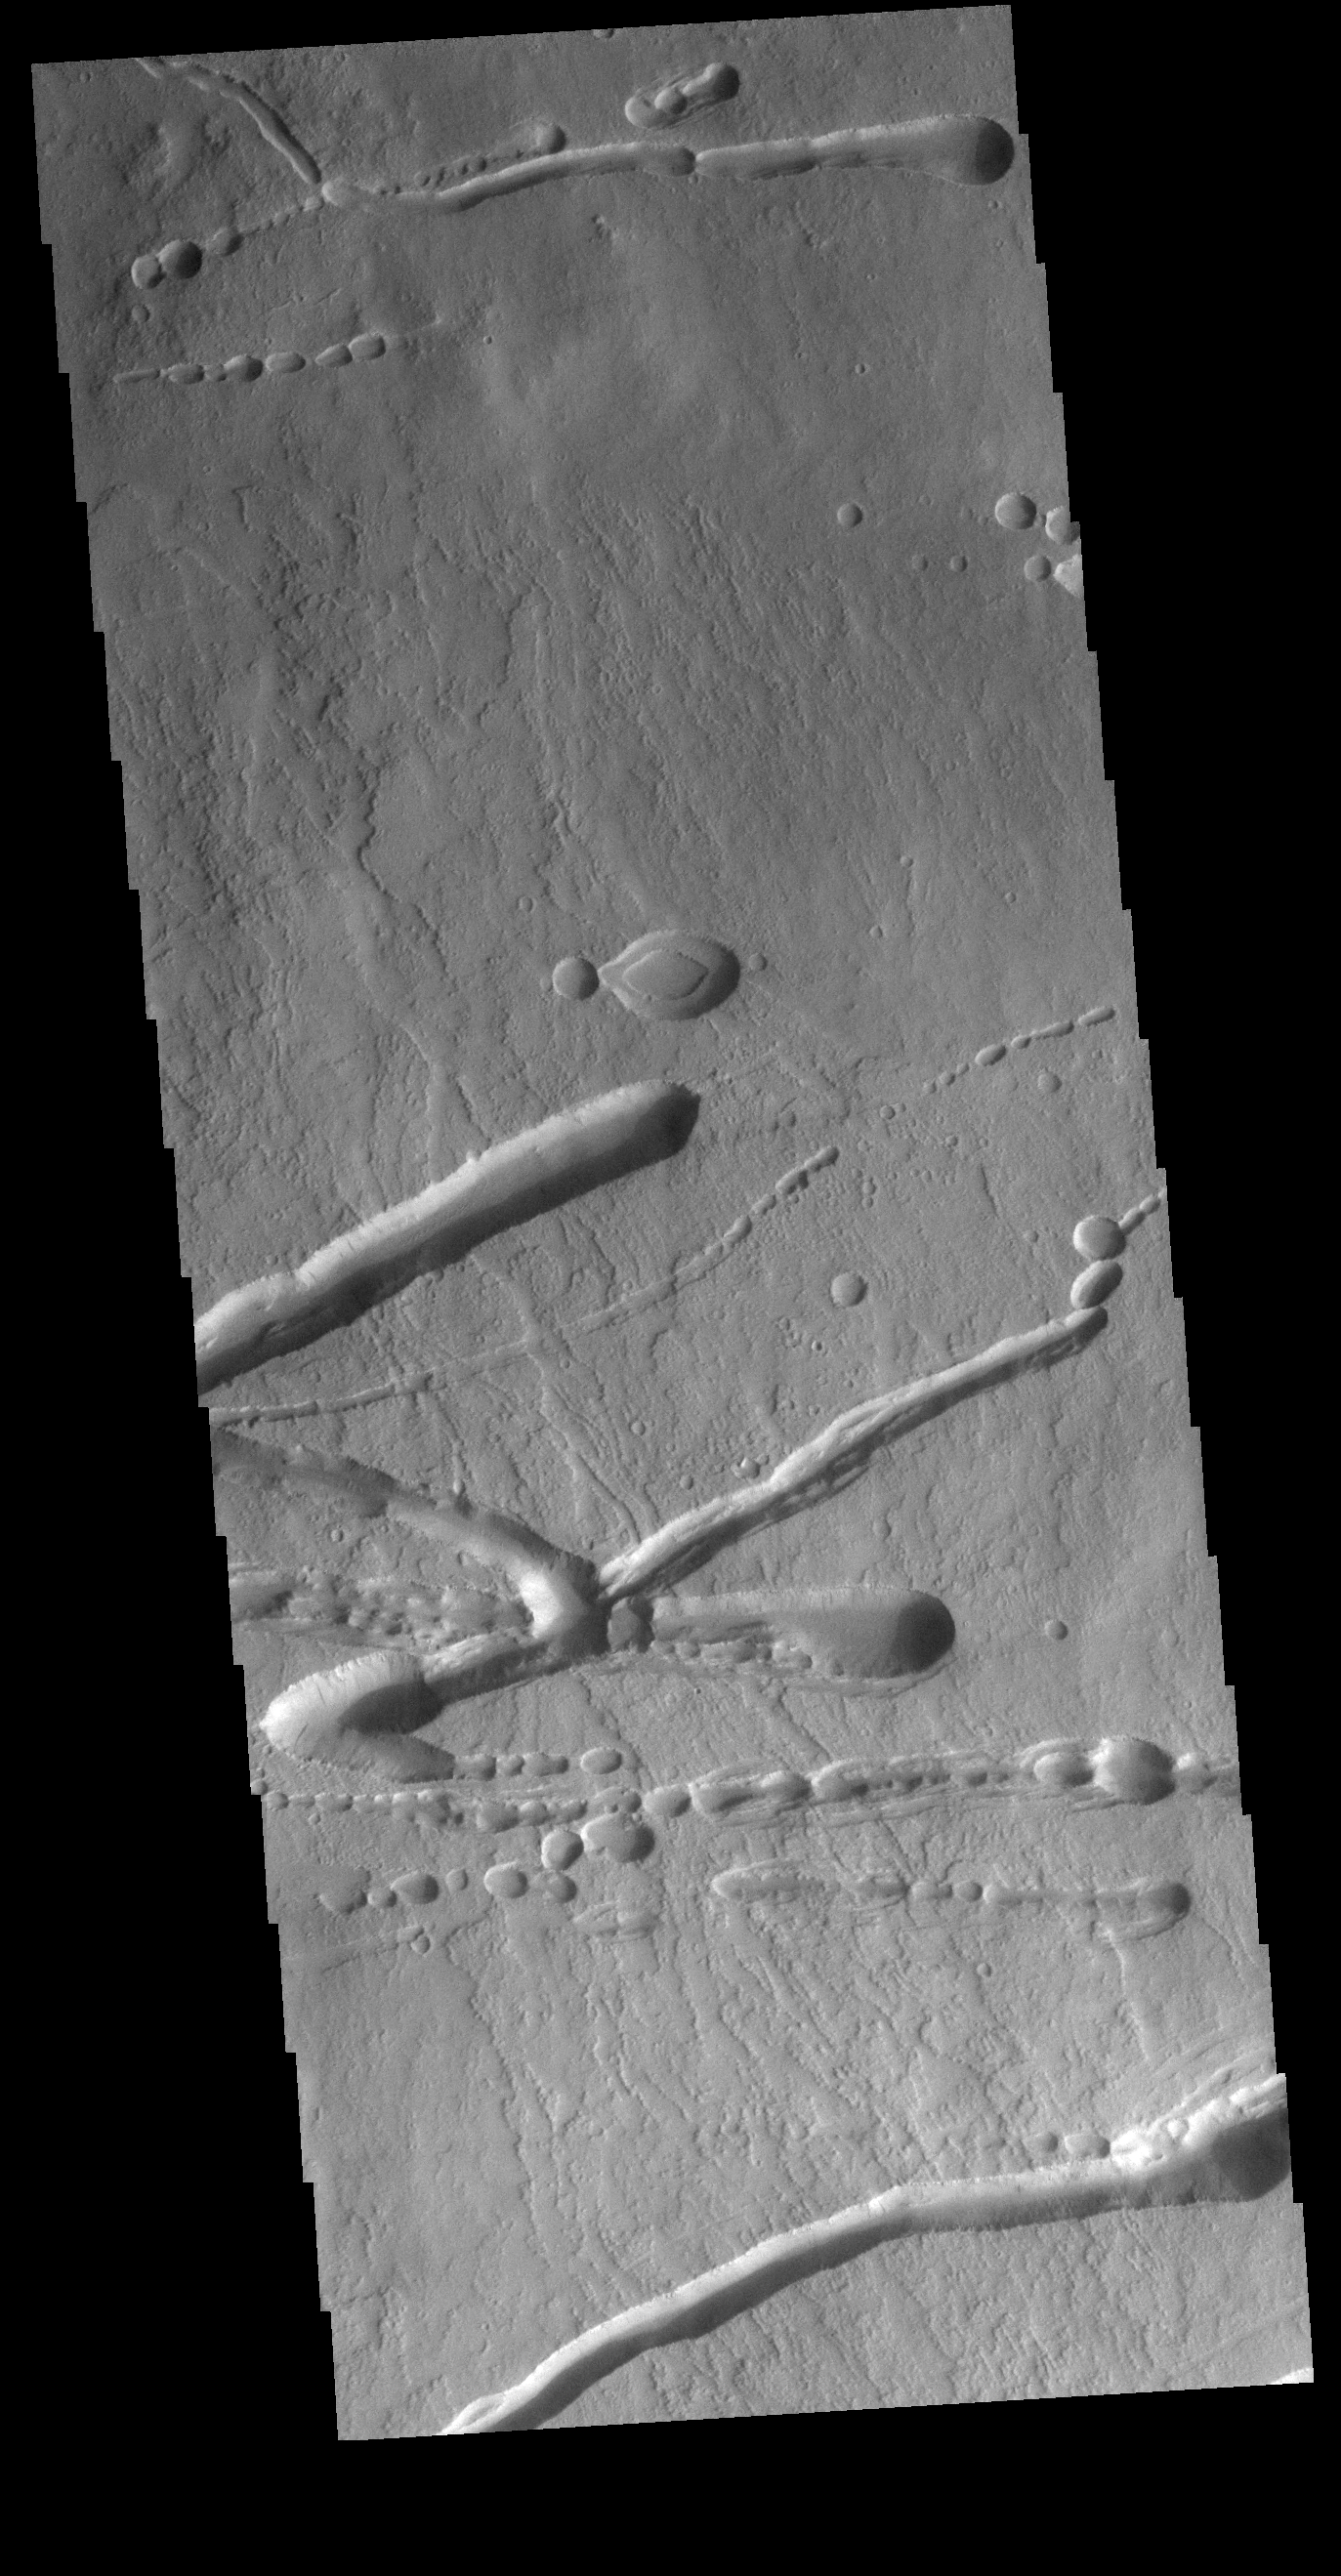

Ascraeus Mons

This VIS image shows a portion of the northern flank of Ascreaus Mons. Multiple linear depressions cut across the surface lava flows, having formed after the surface in this region. The chains of oval depressions typically form when a subsurface void is filled by collapse of the ‘roof’ above it.

Credit: NASA/JPL-Caltech/ASU